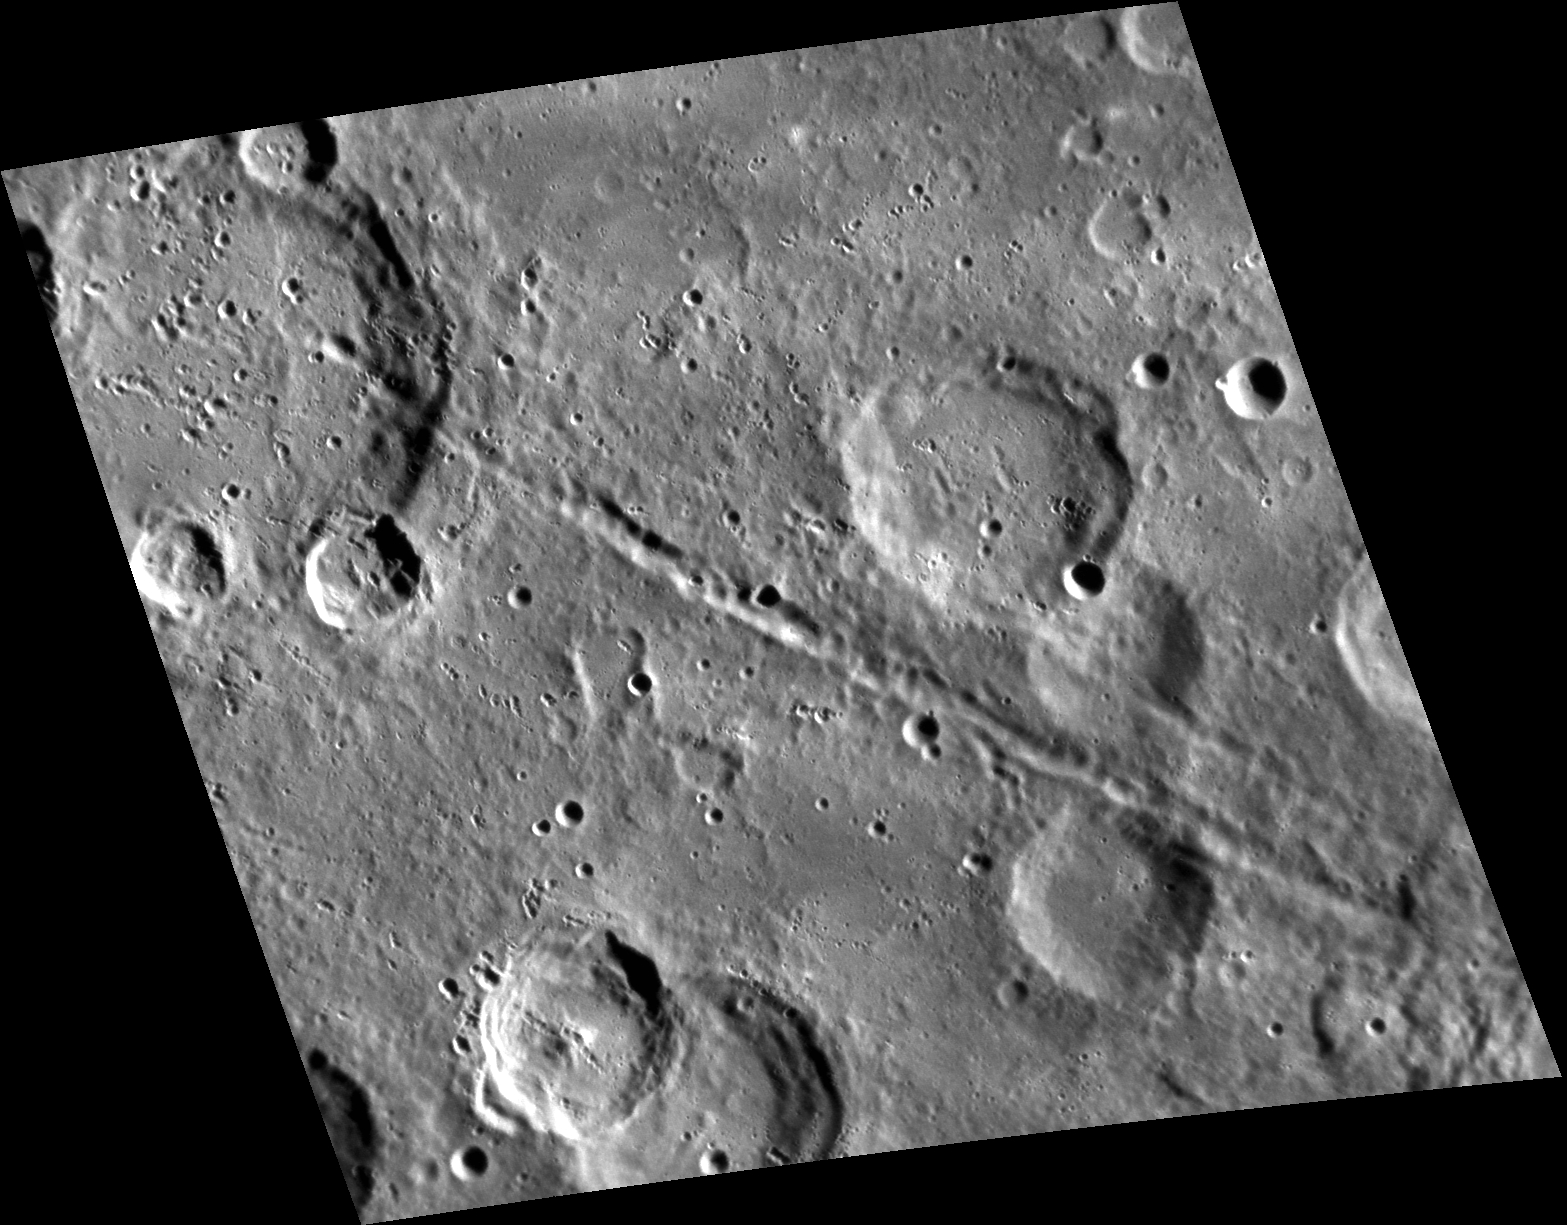

I Walk the Line

This view shows a remarkable line of secondary craters, formed by a set of similar-sized blocks thrown out by the impact that formed an unnamed 150-km diameter crater, whose rim is just to the southeast of the lower right end of the crater chain. The individual secondary craters in the chain are each about 4 to 6 km wide. The uniformity of the size of these secondaries and their arrangement in a line nearly radial to the center of the primary crater hint at the complex physics involved in the impact process.

This image was acquired as part of MDIS’s high-resolution stereo imaging campaign. Images from the stereo imaging campaign are used in combination with the surface morphology base map or the albedo base map to create high-resolution stereo views of Mercury’s surface, with an average resolution of 200 meters/pixel. Viewing the surface under the same Sun illumination conditions but from two or more viewing angles enables information about the small-scale topography of Mercury’s surface to be obtained.

Date acquired: January 20, 2012
Image Mission Elapsed Time (MET): 235551551
Image ID: 1289763
Instrument: Narrow Angle Camera (NAC) of the Mercury Dual Imaging System (MDIS)
Center Latitude: -35.87°
Center Longitude: 19.45° E
Resolution: 175 meters/pixel
Scale: The scene is about 211 km (130 mi.) wide.
Incidence Angle: 68.3°
Emission Angle: 36.1°
Phase Angle: 97.3°

The MESSENGER spacecraft is the first ever to orbit the planet Mercury, and the spacecraft’s seven scientific instruments and radio science investigation are unraveling the history and evolution of the Solar System’s innermost planet. Visit the Why Mercury? section of this website to learn more about the key science questions that the MESSENGER mission is addressing. During the one-year primary mission, MDIS acquired 88,746 images and extensive other data sets. MESSENGER is now in a year-long extended mission, during which plans call for the acquisition of more than 80,000 additional images to support MESSENGER’s science goals.

These images are from MESSENGER, a NASA Discovery mission to conduct the first orbital study of the innermost planet, Mercury. For information regarding the use of images, see the MESSENGER image use policy.

Credit: NASA/Johns Hopkins University Applied Physics Laboratory/Carnegie Institution of Washington